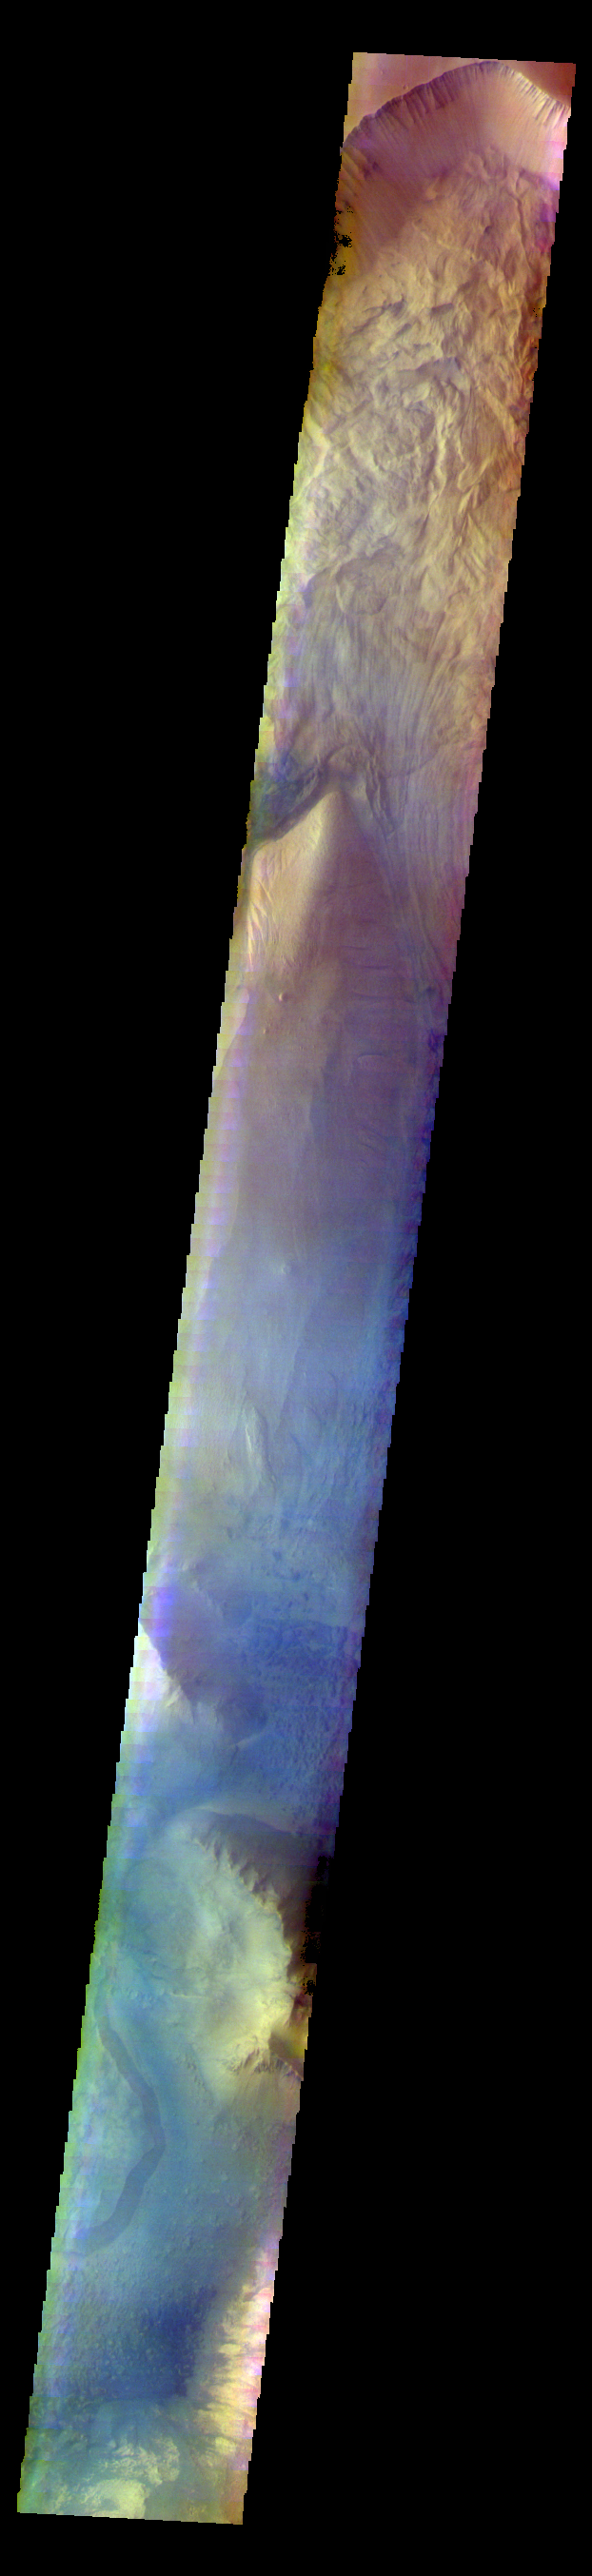

Ophir Chasma – False Color

The THEMIS VIS camera contains 5 filters. The data from different filters can be combined in multiple ways to create a false color image. These false color images may reveal subtle variations of the surface not easily identified in a single band image. Today’s VIS image shows part of Ophir Chasma.

Credit: NASA/JPL-Caltech/ASU